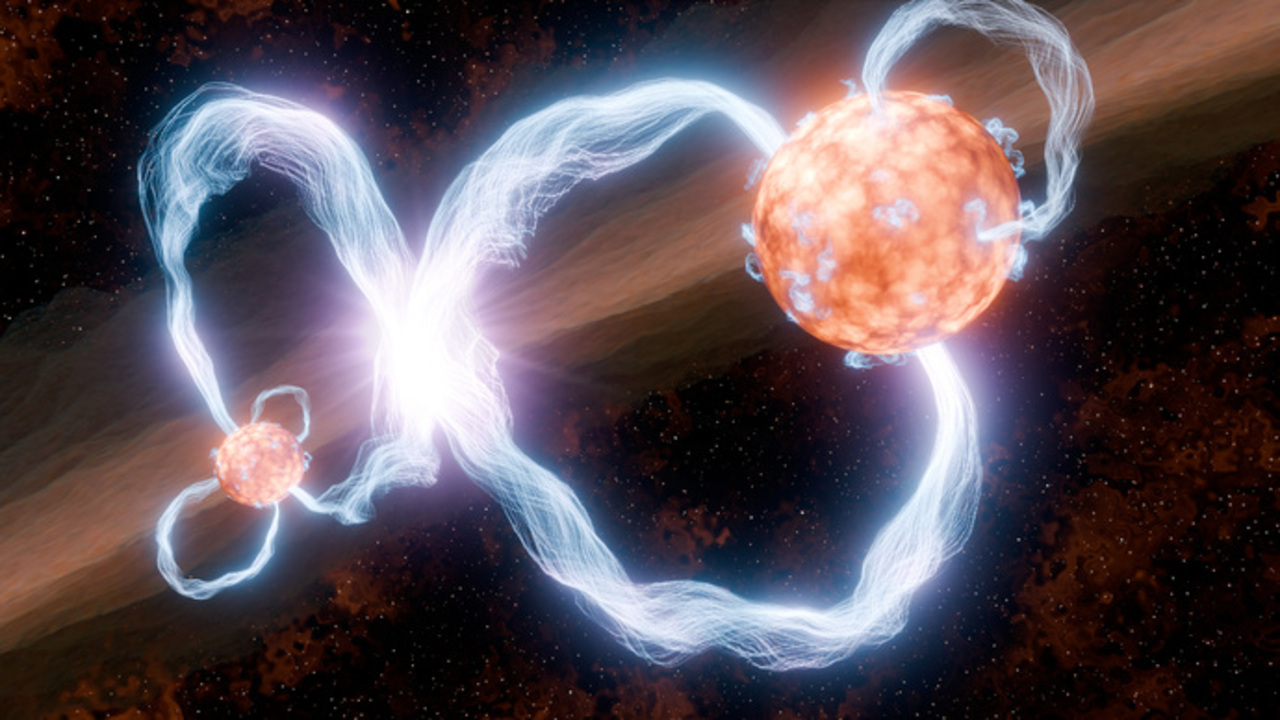

X-ray Superflares in Young Binary System DQ Tau

This illustration depicts X-ray superflares in the DQ Tau binary system. In the picture, brilliant coronal loops of hot plasma emerge from each young star, following their strong magnetic fields. These loops are thought to extend up to 10 times the radii of their host stars, vastly larger than anything seen around our own Sun. Additional, smaller loops are seen dotting the stars' surfaces during this period of closest approach.

These still-forming stars orbit one another about every two weeks in highly elongated orbits. At closest approach they pass within only of 8–10 stellar radii of one another, triggering the superflare activity.

While X-ray superflares have been observed around other stars, they are relatively rare and unpredictable. The known schedule of DQ Tau helps astronomers plan and coordinate observations between multiple observatories, including the NuSTAR, Swift, and Chandra X-ray telescopes. This predictable timing makes DQ Tau a uniquely useful laboratory for their study.

The DQ Tau system is at a distance of 650 light years in the constellation of Taurus.

Credit: NASA/JPL-Caltech/R. Hurt (IPAC)